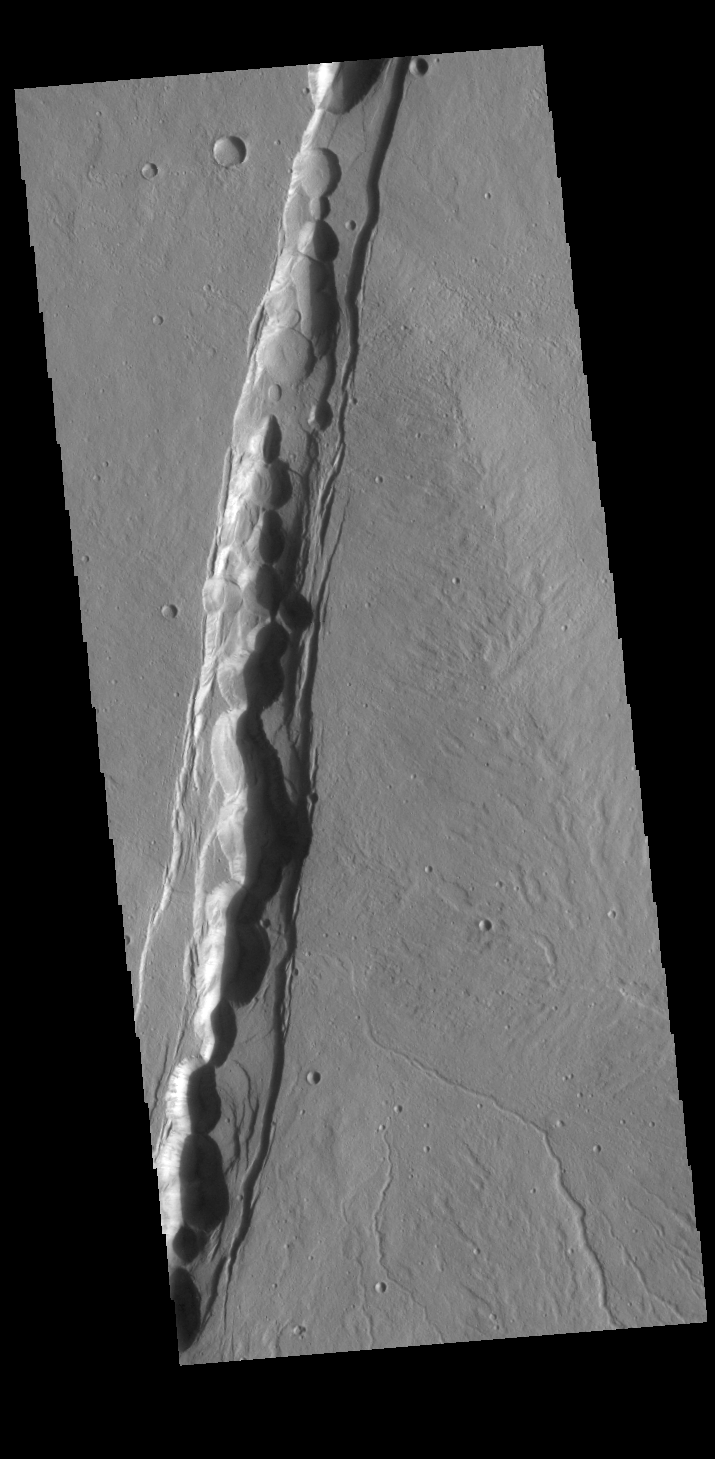

Artynia Catena

This VIS image shows part of Artynia Catena, just one of many north/south trending tectonic graben located around Alba Mons. Artynia Catena is located northwest of Alba Mons. While other graben in the area are identified as fossae (defined as a long, narrow depression), the circular depressions within this graben lead to the descriptor name catena (defined as a chain of craters). In this case the craters are most likely a result of roof collapse into an underlying open space such as a lava tube. Artynia Catena is 279km (173 miles) long.

Credit: NASA/JPL-Caltech/ASU